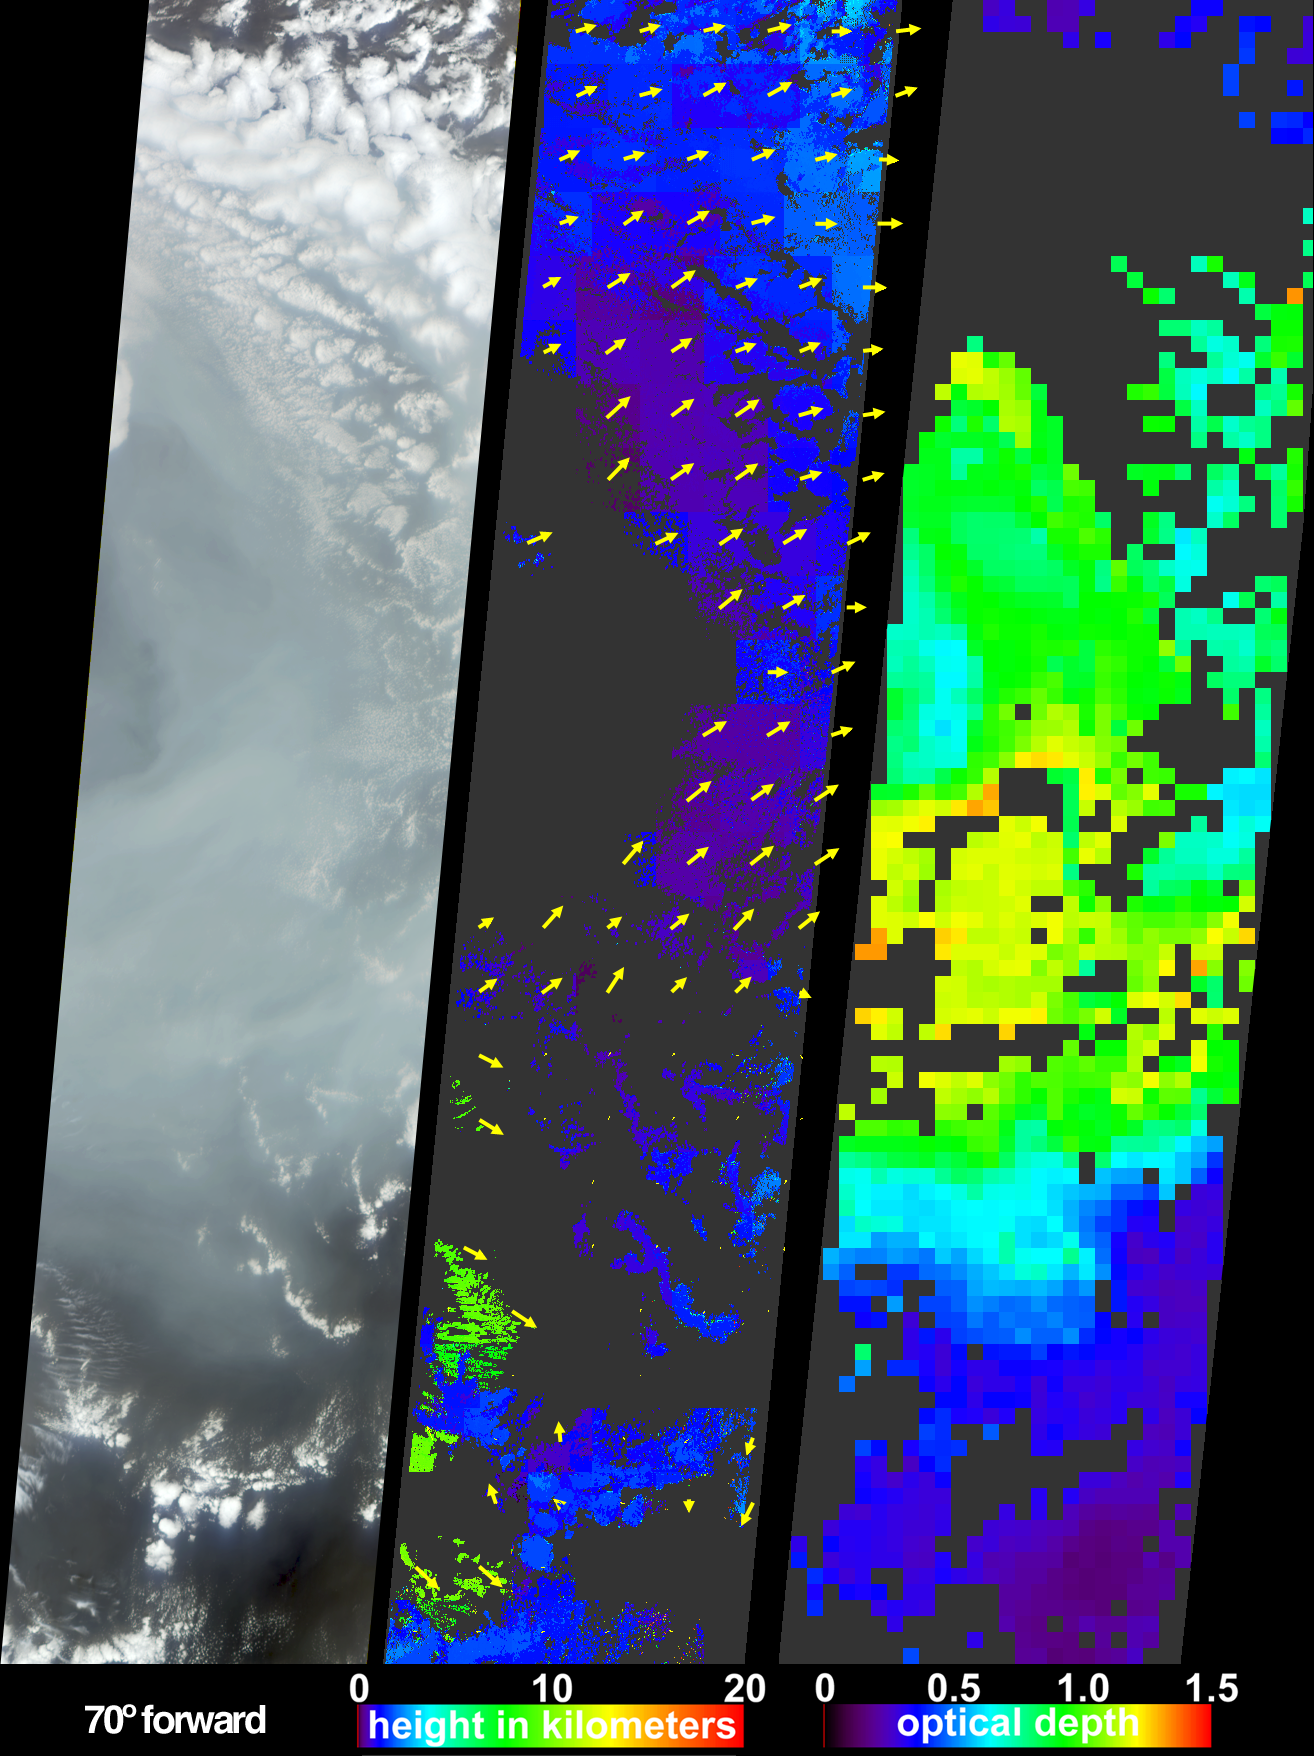

Smoke from Asian Fires Traverses the Pacific

In the boreal zone of Eurasia, particularly in the Russian Federation and northern China, the number and extent of fires have been observed to increase over the last few years. During the first two weeks of April, 2003, numerous fires occurred in eastern Russia and northeast China, and produced a large amount of smoke that rose to form a thick layer of tiny atmospheric particles, or aerosols. As these aerosols moved eastwards over the northern portion of the Pacific Ocean, the thickness of the smoke passing over an area south of the Aleutian Islands was measured by the Multi-angle Imaging SpectroRadiometer (MISR) aboard NASA’s Terra satellite.

At left is a natural-color image acquired by MISR’s most obliquely forward-viewing camera. In this view, the pall of smoke causes the normally dark ocean water to appear significantly brighter. The center panel is a stereoscopically-derived height field for the clouds, with retrieved cloud-tracked wind vectors (indicated by the yellow arrows) superimposed over the height field. The vectors point in the direction of wind motion and their lengths are proportional to speed, with the longest vector corresponding to a wind speed of about 19 meters per second. (Note that these vectors can represent winds associated with clouds at different altitudes.) The smoke exhibits very little spatial contrast and is not captured by the stereoscopic height and wind retrievals. However, the smoke is situated at a similar altitude to the low-level stratocumulus clouds, and the existing wind vectors indicate that winds at these altitudes blew generally from the west.

The right-hand panel maps the abundance of aerosol particles as aerosol optical depth. MISR characterizes aerosols by the changes in the atmosphere’s ability to transmit light at different view angles and by the variation in scene brightness, as well as by the spectral characteristics of aerosols. Higher optical depths corresponding with regions containing significant amounts of smoke are indicated by green, yellow and orange pixels, while clearer skies are indicated by the blue and purple pixels. Places where clouds or other factors precluded an aerosol retrieval are shown in dark gray. The three panels cover the same geographic area, which ranges in latitude from about 32° N to 47° N and traverses the international dateline from 171° E to 179° W.

The Multi-angle Imaging SpectroRadiometer observes the daylit Earth continuously from pole to pole, and every 9 days views the entire globe between 82 degrees north and 82 degrees south latitude. These data products were generated from a portion of the imagery acquired during Terra orbit 17644. The panels cover an area of approximately 400 kilometers x 1830 kilometers, and utilize data from blocks 52 to 64 within World Reference System-2 path 85.

MISR was built and is managed by NASA’s Jet Propulsion Laboratory, Pasadena, CA, for NASA’s Office of Earth Science, Washington, DC. The Terra satellite is managed by NASA’s Goddard Space Flight Center, Greenbelt, MD. JPL is a division of the California Institute of Technology.

Credit: NASA/GSFC/LaRC/JPL, MISR Team